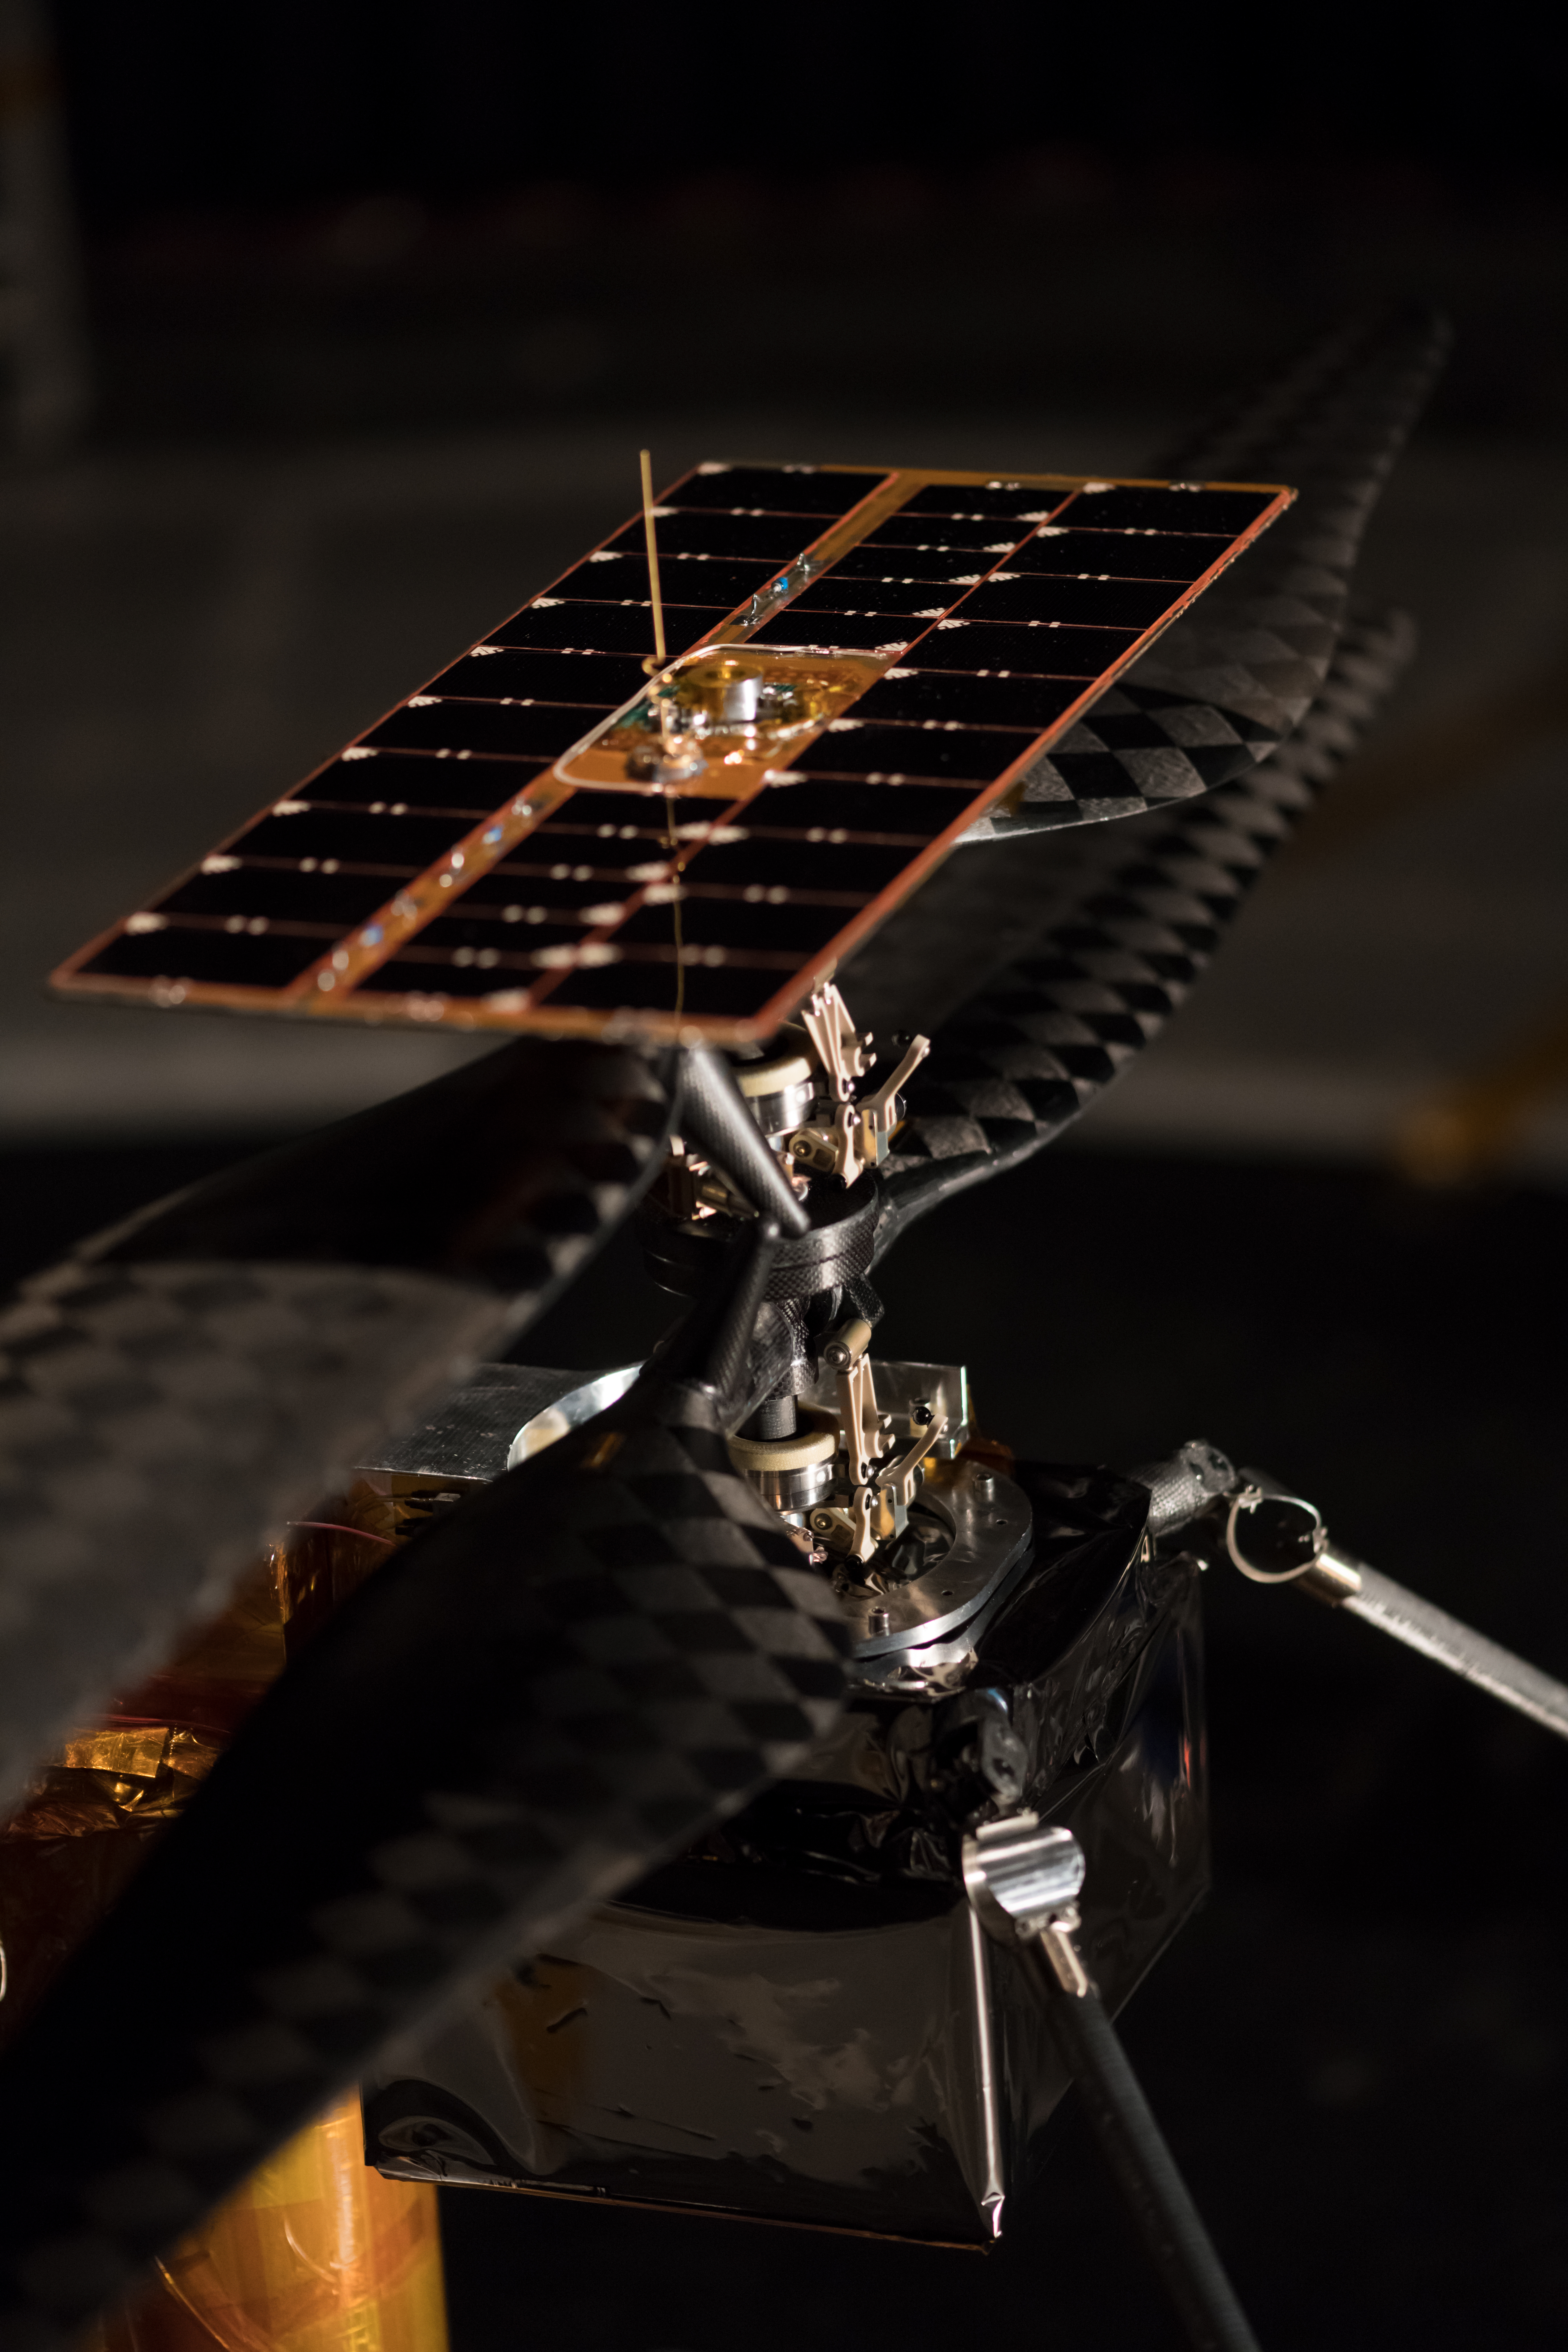

This Helicopter is Going to Mars

More than 1,500 individual pieces of carbon fiber, flight-grade aluminum, silicon, copper, foil and foam go into a Mars Helicopter. This image of the Flight Model (the actual vehicle going to the Red Planet), was taken on Feb. 1, 2019 when the helicopter was inside the Space Simulator, a 25-foot (7.62 meter) wide vacuum chamber at NASA’s Jet Propulsion Laboratory in Pasadena, California.

Credit: NASA/JPL-Caltech